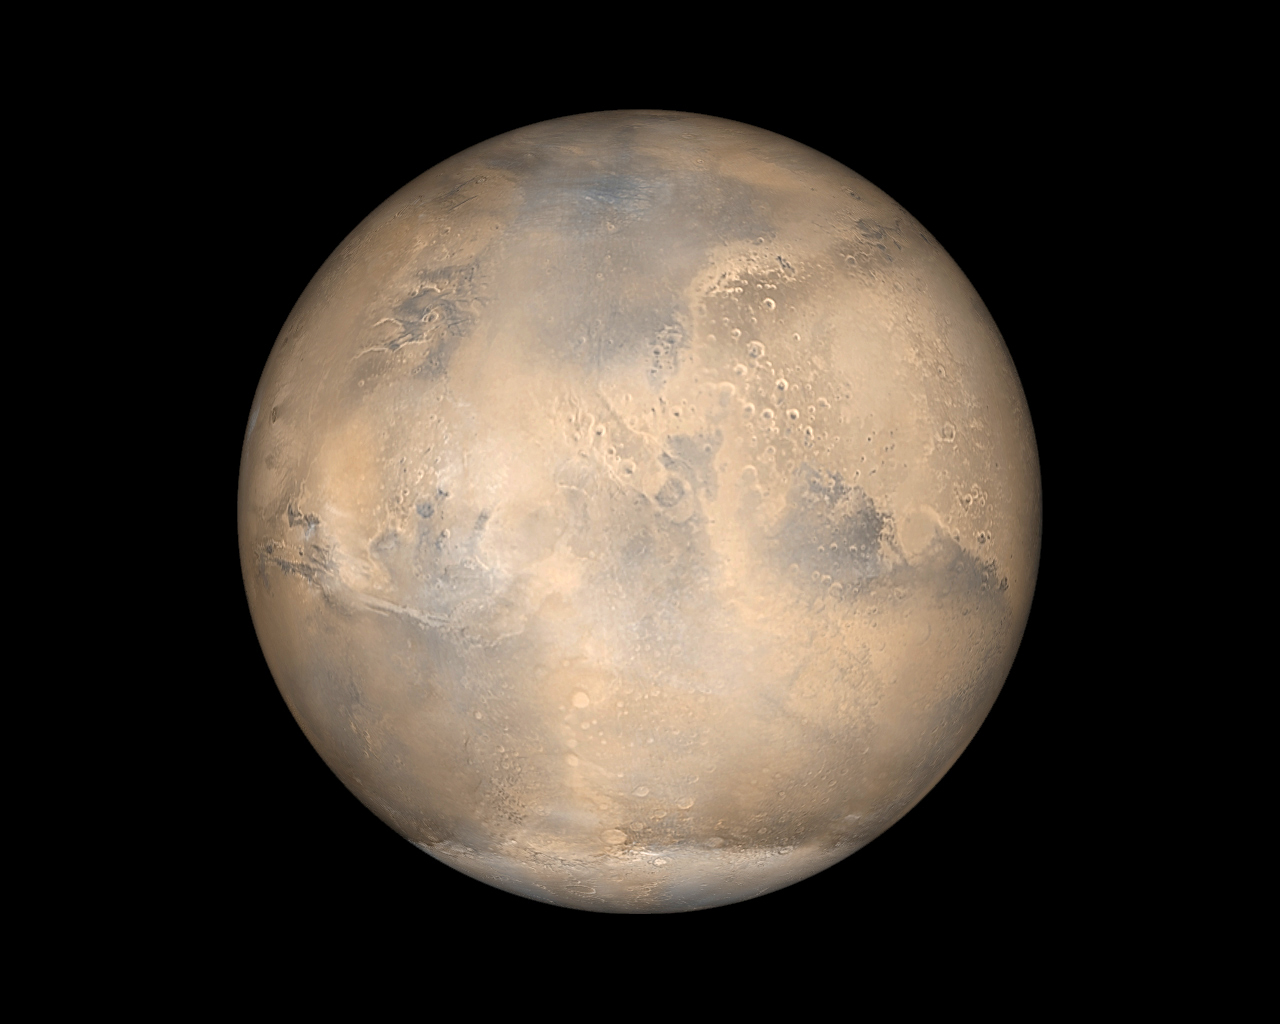

Mars Opposition and Equinox

Prior to the Mariner 4 flyby in 1965, all we knew about Mars came from Earth-based telescopic observations. At best, Mars is a challenging object to observe, due to its small size, low contrast, and turbulence in Earth’s atmosphere. The best times to see the planet are around its closest approaches to Earth, which occur near “opposition,” when the two planets are roughly in a line on one side of the Sun. This occurs about every 26 months, when Mars can appear to grow (in the night sky) to as large as about 20 arc-seconds in size. (20 arc-seconds is about the apparent size of a dime seen from 190 meters, or about the length of two football fields, away; it is about the size of a crater 40 kilometers (25 miles) in diameter on the Moon.)

In 2001, Mars is at opposition on June 13-14 and makes its closest approach to Earth on June 21, when it is about 67 million kilometers (~42 million miles) away and subtends 20.8 arc-seconds in the sky. For observers in the northern hemisphere, it can be seen as a bright (magnitude -2) red object, low in the southern sky near the constellation Scorpius, in the evening. Southern hemisphere observers have a better view, as Mars is higher in the sky from that vantage.

Not only is Mars at opposition June 13-14, 2001, and making its closest approach to Earth since 1988 on June 21st, on June 17-18 Mars will be at equinox, with the southern hemisphere turning to spring and the northern hemisphere begins autumn. The diagrams below illustrate the opposition and equinox configurations of Mars.

The Image above is one of a series of simulated views of Mars as it would be seen from the Mars Global Surveyor spacecraft. To view the rest of these images please go to the June 2001: Mars Opposition and Equinox page at the Malin Space Science Systems web site.

Animation of simulated Earth-based views of Mars.

Credit: NASA/JPL/MSSS